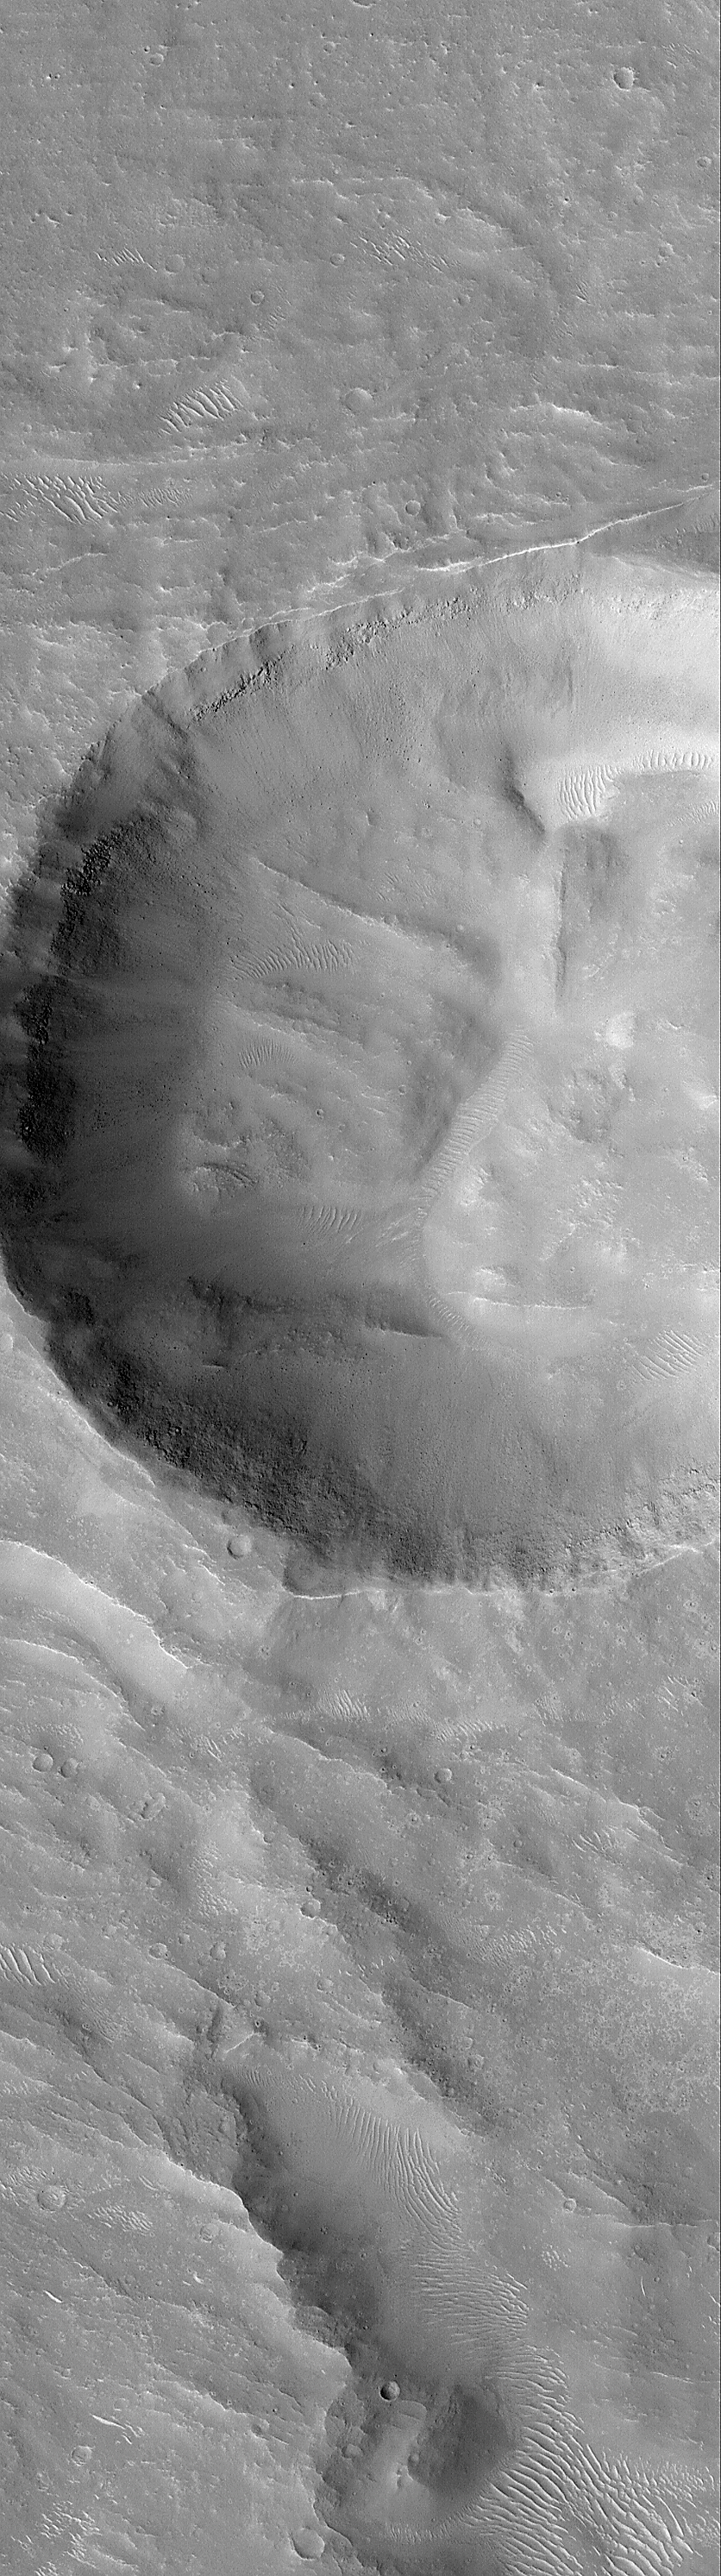

Layers and Boulders in Crater Wall, Nepenthes Mensae Region

Peering down into craters offers Mars Global Surveyor (MGS) Mars Orbiter Camera (MOC) scientists an opportunity to examine one of the few landforms that Mars shares in common with the other planets and moons of our Solar System.

The picture on the left (above) is a MOC context frame taken at the same time as the MOC high resolution image on the right. The white box on the left shows the location of the high resolution view. The high resolution image was targeted on a 3 kilometers (1.9 miles) wide impact crater on the floor of a larger crater in the Nepenthes Mensae region (near 3°S, 239°W). The context image is about 115 km (71 mi) across, the high-resolution image is 3 km (1.9 mi) across, and both are illuminated from the left/lower left.

The 3 km diameter crater in the MOC image on the right is three times wider than the famous Meteor Crater in northern Arizona, USA. The high resolution image shows many small windblown drifts or dunes in the low areas both within the crater and outside on the surrounding terrain. Some portions of the crater’s walls exhibit outcrops of bare, layered rock. Large boulders have been dislodged from the walls and have tumbled down the slopes to the crater floor. Many of these boulders are bigger than school buses and automobiles.

Credit: NASA/JPL/MSSS